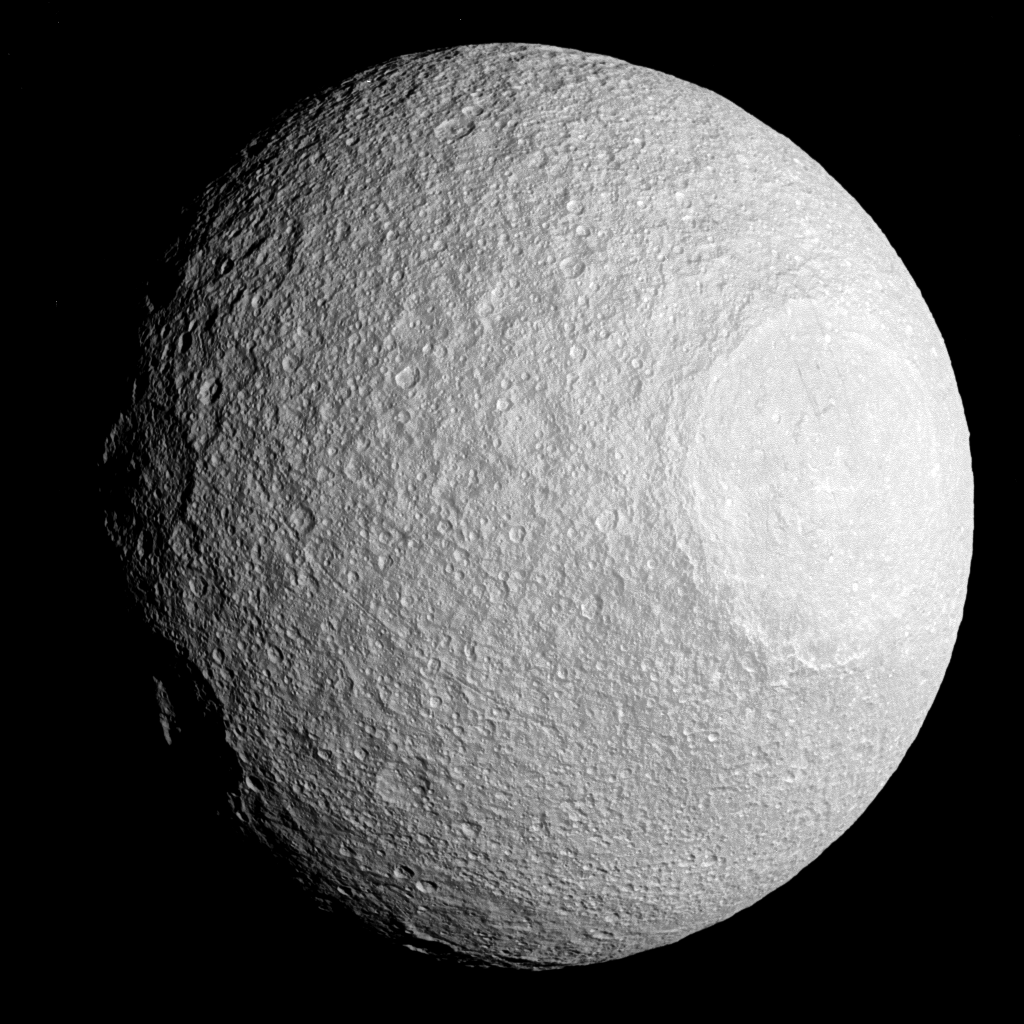

Tethys the Target

Like most moons in the solar system, Tethys is covered by impact craters. Some craters bear witness to incredibly violent events, such as the crater Odysseus (seen here at the right of the image).

While Tethys is 660 miles (1,062 kilometers) across, the crater Odysseus is 280 miles (450 kilometers) across, covering about 4.5 percent of the moon’s surface area. A comparably sized crater on Earth would be as large as Russia.

This view looks toward the anti-Saturn hemisphere of Tethys. North on Tethys is up and rotated 42 degrees to the right. The image was taken in visible light with the Cassini spacecraft narrow-angle camera on April 11, 2015.

The view was acquired at a distance of approximately 118,000 miles (190,000 kilometers) from Tethys. Image scale is 3,280 feet (1 kilometer) per pixel.

The Cassini mission is a cooperative project of NASA, ESA (the European Space Agency) and the Italian Space Agency. The Jet Propulsion Laboratory, a division of the California Institute of Technology in Pasadena, manages the mission for NASA’s Science Mission Directorate, Washington. The Cassini orbiter and its two onboard cameras were designed, developed and assembled at JPL. The imaging operations center is based at the Space Science Institute in Boulder, Colorado.

Credit: NASA/JPL-Caltech/Space Science Institute